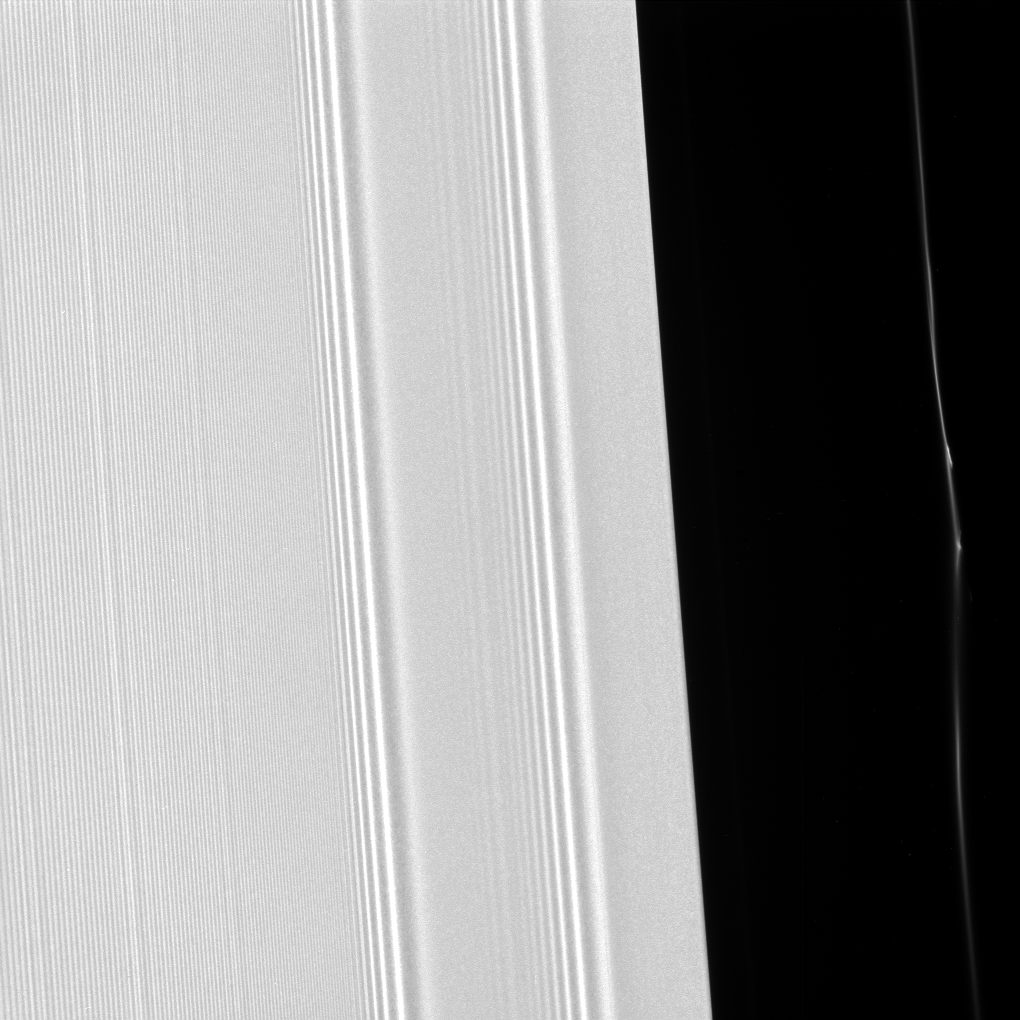

Grooves and Kinks in the Rings

Many of the features seen in Saturn’s rings are shaped by the planet’s moons. This view from NASA’s Cassini spacecraft shows two different effects of moons that cause waves in the A ring and kinks in a faint ringlet.

The view captures the outer edge of the 200-mile-wide (320-kilometer-wide) Encke Gap, in the outer portion of Saturn’s A ring. This is the same region seen in PIA21437, which features the large propeller called Earhart. Also visible here is one of several kinked and clumpy ringlets found within the gap (see also PIA18277).

Kinks and clumps in the Encke ringlet move about, and even appear and disappear, in part due to the gravitational effects of Pan — which orbits in the gap and whose gravitational influence holds it open. The A ring, which takes up most of the image on the left side, displays wave features caused by Pan, as well as the moons Pandora and Prometheus, which orbit a bit farther from Saturn on both sides of the planet’s F ring.

This view was taken in visible light with the Cassini spacecraft narrow-angle camera on March 22, 2017, and looks toward the sunlit side of the rings from about 22 degrees above the ring plane. The view was acquired at a distance of approximately 63,000 miles (101,000 kilometers) from Saturn and at a phase angle (the angle between the sun, the rings and the spacecraft) of 59 degrees. Image scale is 1,979 feet (603 meters) per pixel.

The Cassini mission is a cooperative project of NASA, ESA (the European Space Agency) and the Italian Space Agency. The Jet Propulsion Laboratory, a division of the California Institute of Technology in Pasadena, manages the mission for NASA’s Science Mission Directorate, Washington. The Cassini orbiter and its two onboard cameras were designed, developed and assembled at JPL. The imaging operations center is based at the Space Science Institute in Boulder, Colorado.

For more information about the Cassini-Huygens mission visit https://saturn.jpl.nasa.gov and https://www.nasa.gov/cassini. The Cassini imaging team homepage is at https://ciclops.org

Photojournal Note: Updated at 11:15 on June 26, 2017, to correct features that had been misidentified.

Credit: NASA/JPL-Caltech/Space Science Institute